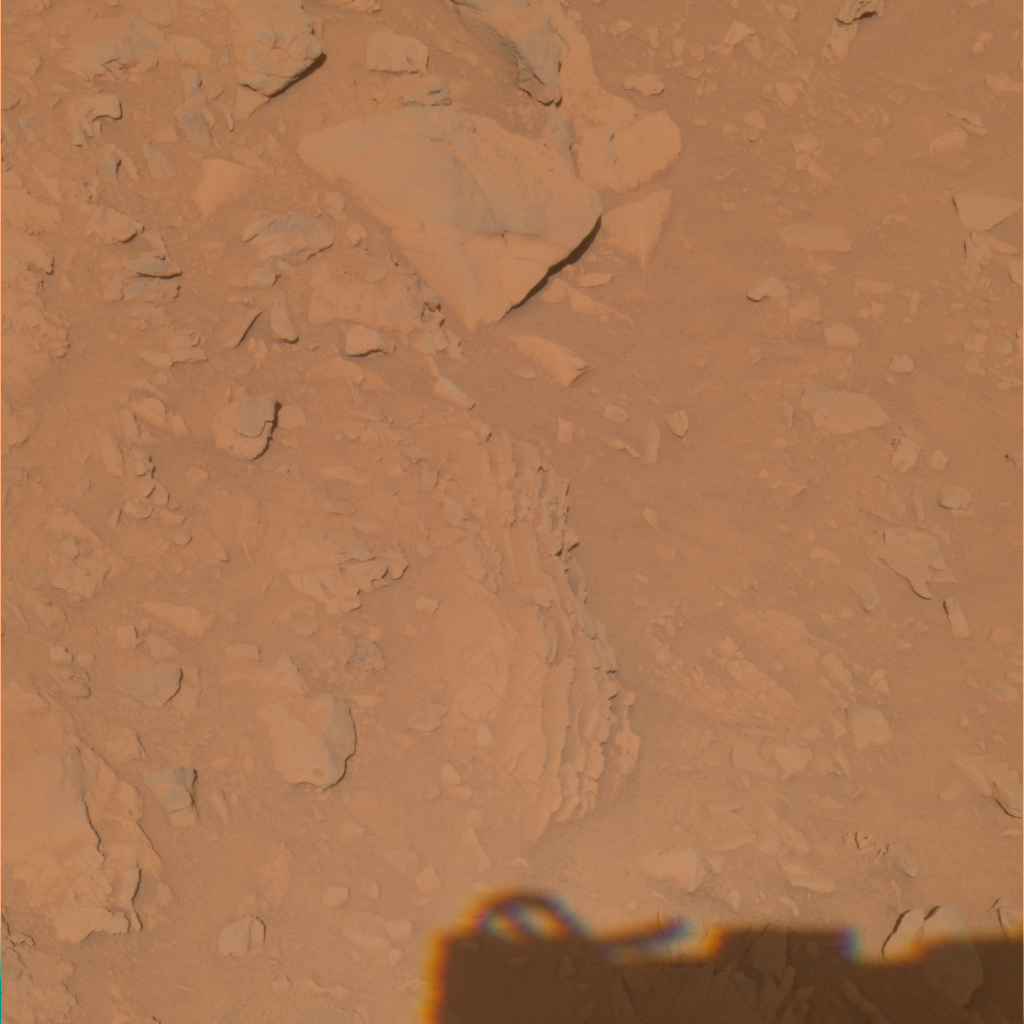

Layered Outcrops in Gusev Crater

NASA’s Mars Exploration Rover Spirit acquired the images that went into this color composite with its panoramic camera around 1:00 p.m. martian time on its 270th martian day, or sol (Oct. 5, 2004). The view represents the panoramic-camera team’s best current attempt at generating a “true color” view of what this scene would look like if viewed by a human on Mars. It was generated from a mathematical combination of six calibrated images acquired through filters for wavelengths between 430 nanometers and 750 nanometers.

Credit: NASA/JPL/Cornell